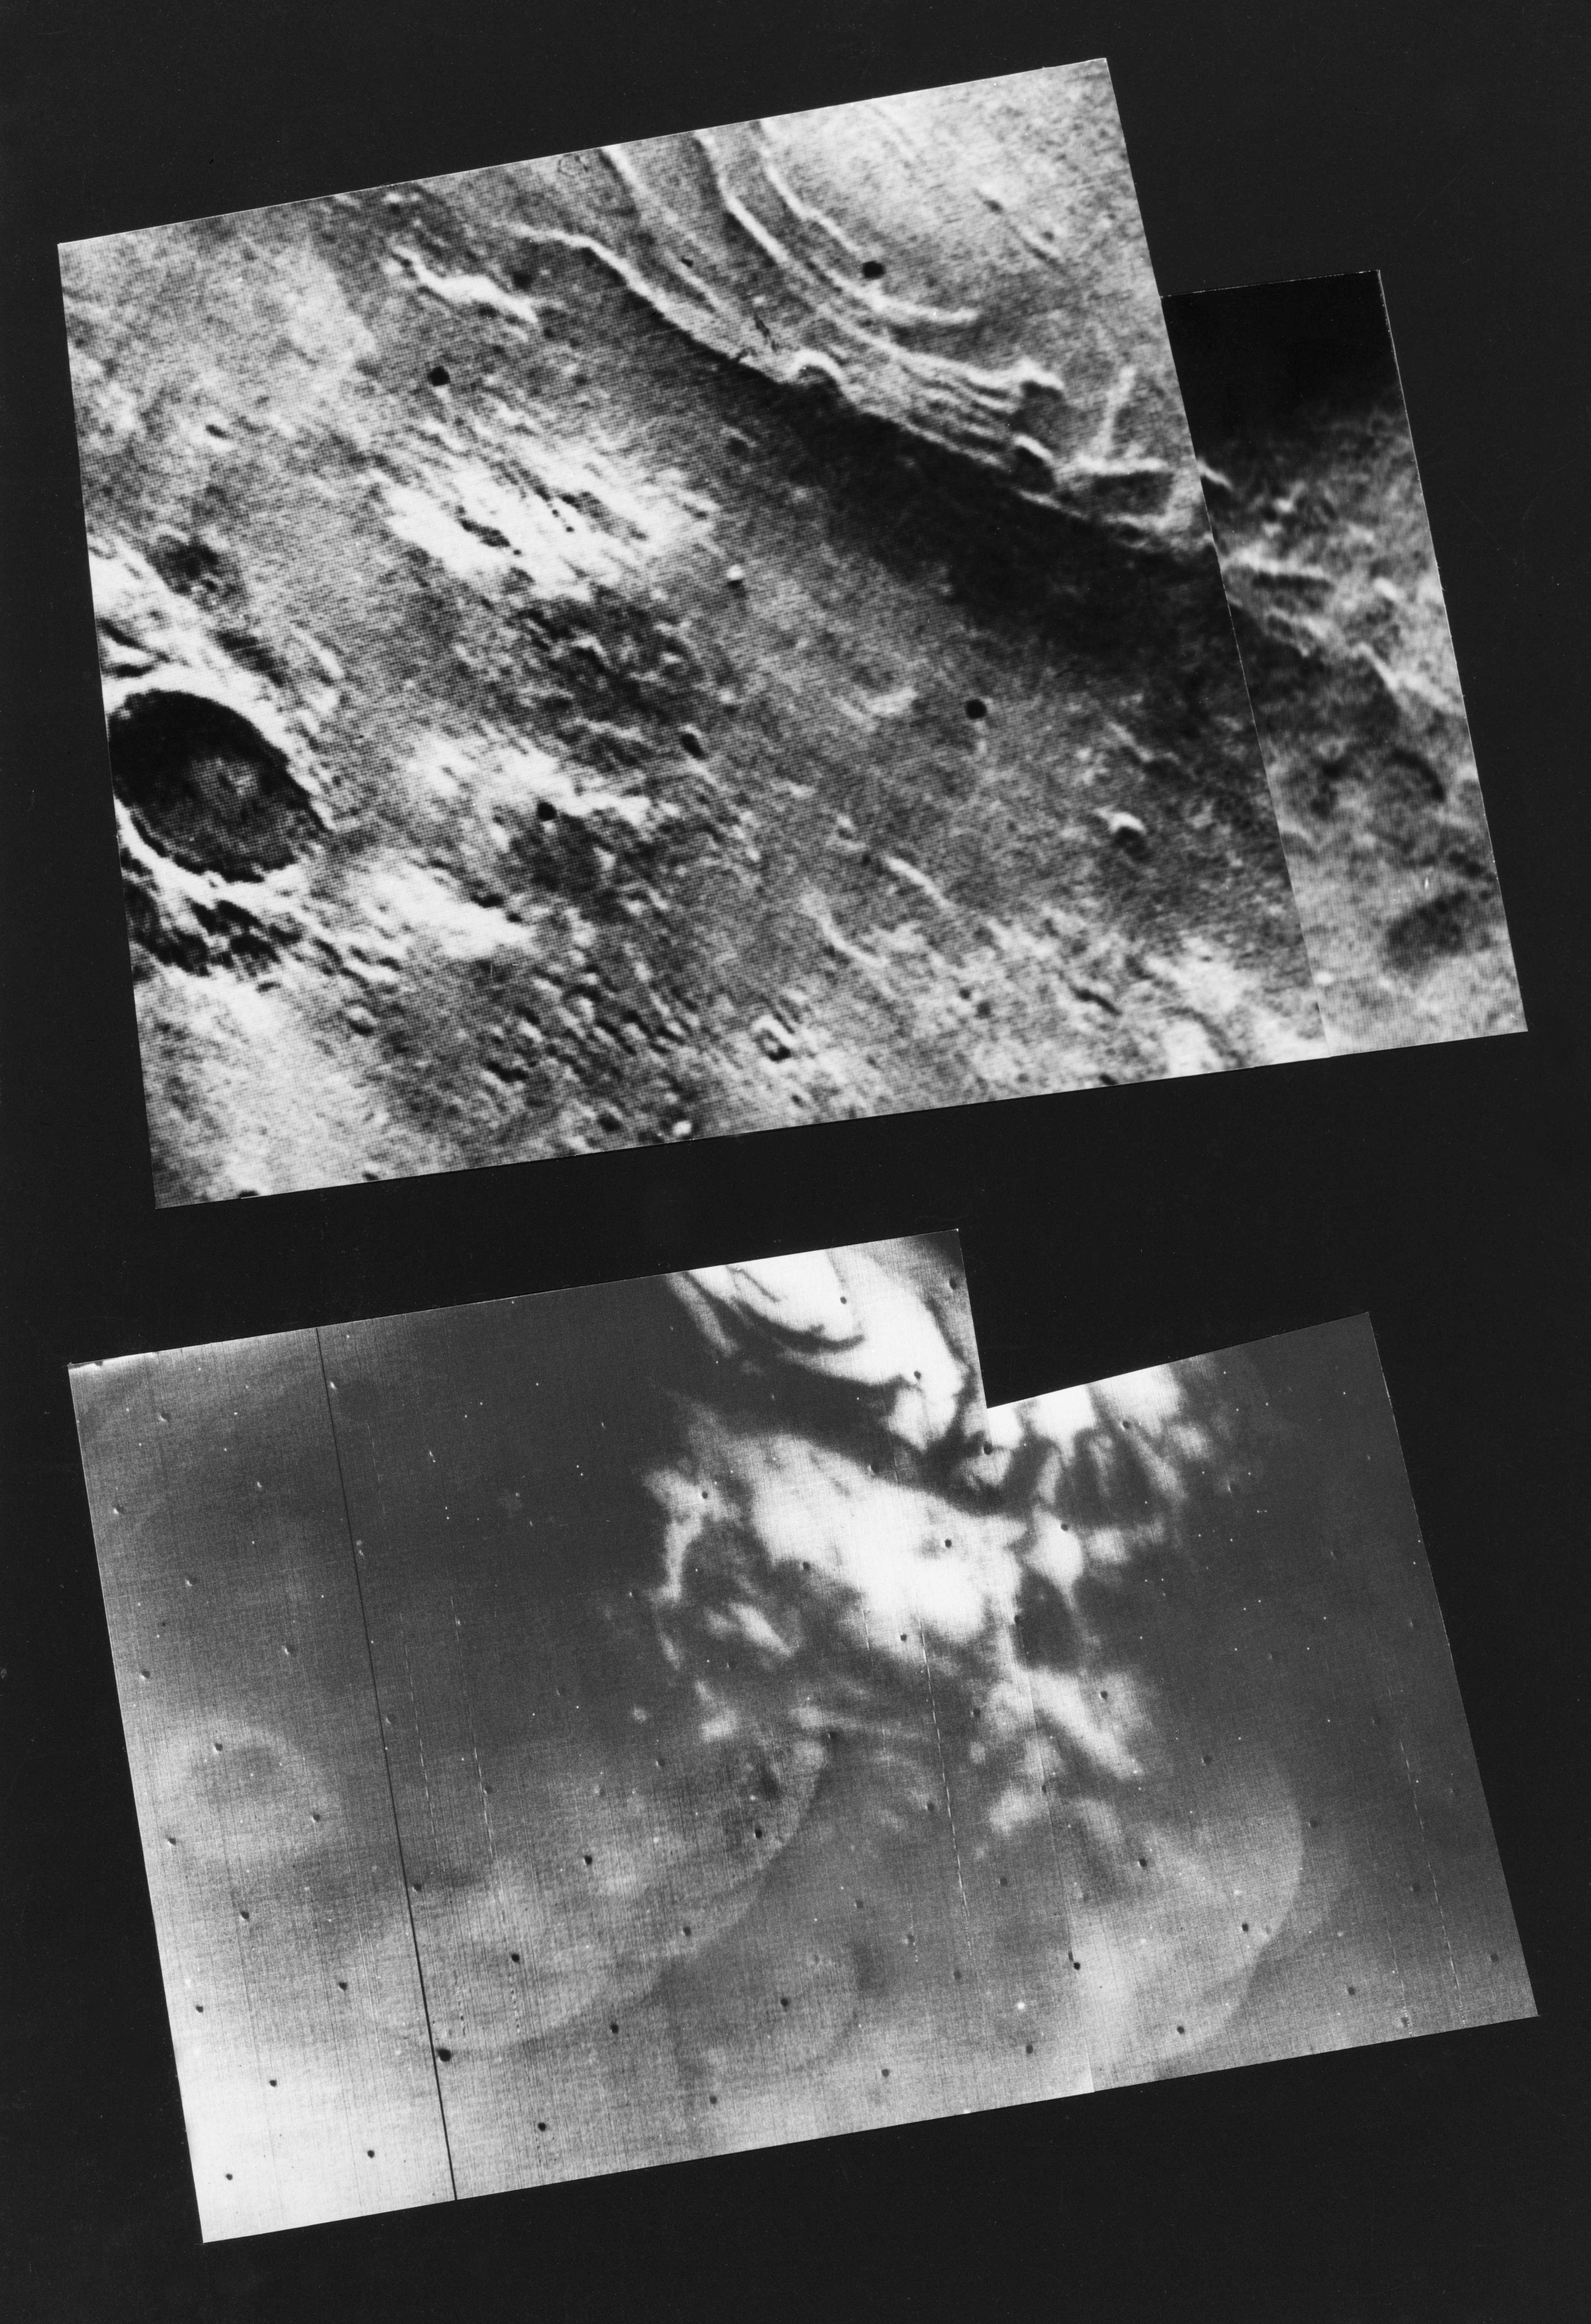

South Polar Cap of Mars as seen by Mariners 9 & 7

This mosaic of Mariner 9 frames (top), taken during the first orbit, shows the remnants of the south polar cap of Mars dimly through the great dust storm. Mariner 7 photographed the same area in August, 1969 (bottom) at which time the entire region was covered with dry ice. The strange quasilinear features of 1969 have been replaced by a number of bright curved appendages never before seen on Mars and, at this time, unexplained.

Mariner 9 was the first spacecraft to orbit another planet. The spacecraft was designed to continue the atmospheric studies begun by Mariners 6 and 7, and to map over 70% of the Martian surface from the lowest altitude (1500 kilometers [900 miles]) and at the highest resolutions (1 kilometer per pixel to 100 meters per pixel) of any previous Mars mission.

Mariner 9 was launched on May 30, 1971 and arrived on November 14, 1971.

Credit: NASA/JPL